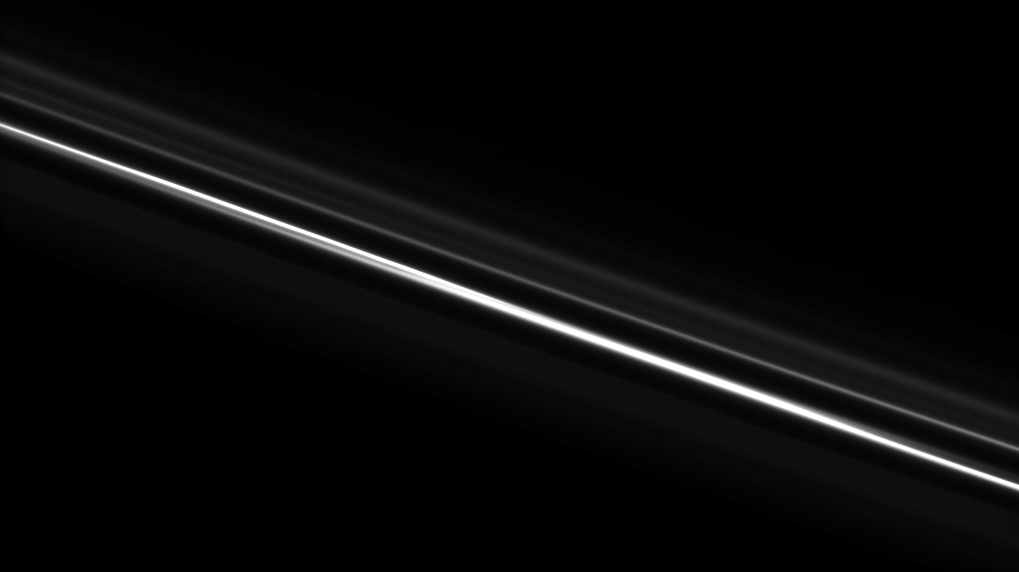

Straightening Out the Kinks

Saturn’s F ring, which appears kinked and gored in many images, looks straight here. Above the brighter core, the ghostly strands of the F ring’s outer envelope, which has a spiral arm structure, are visible.

This view looks toward the unilluminated side of the rings from about 67 degrees above the ringplane.The image was taken in visible light with the Cassini spacecraft narrow-angle camera on Nov. 8, 2008 at a distance of approximately 622,000 kilometers (386,000 miles) from Saturn and at a Sun-Saturn-spacecraft, or phase, angle of 75 degrees. Image scale is 3 kilometers (2 miles) per pixel.

The Cassini-Huygens mission is a cooperative project of NASA, the European Space Agency and the Italian Space Agency. The Jet Propulsion Laboratory, a division of the California Institute of Technology in Pasadena, manages the mission for NASA’s Science Mission Directorate, Washington, D.C. The Cassini orbiter and its two onboard cameras were designed, developed and assembled at JPL. The imaging operations center is based at the Space Science Institute in Boulder, Colo.

Credit: NASA/JPL/Space Science Institute